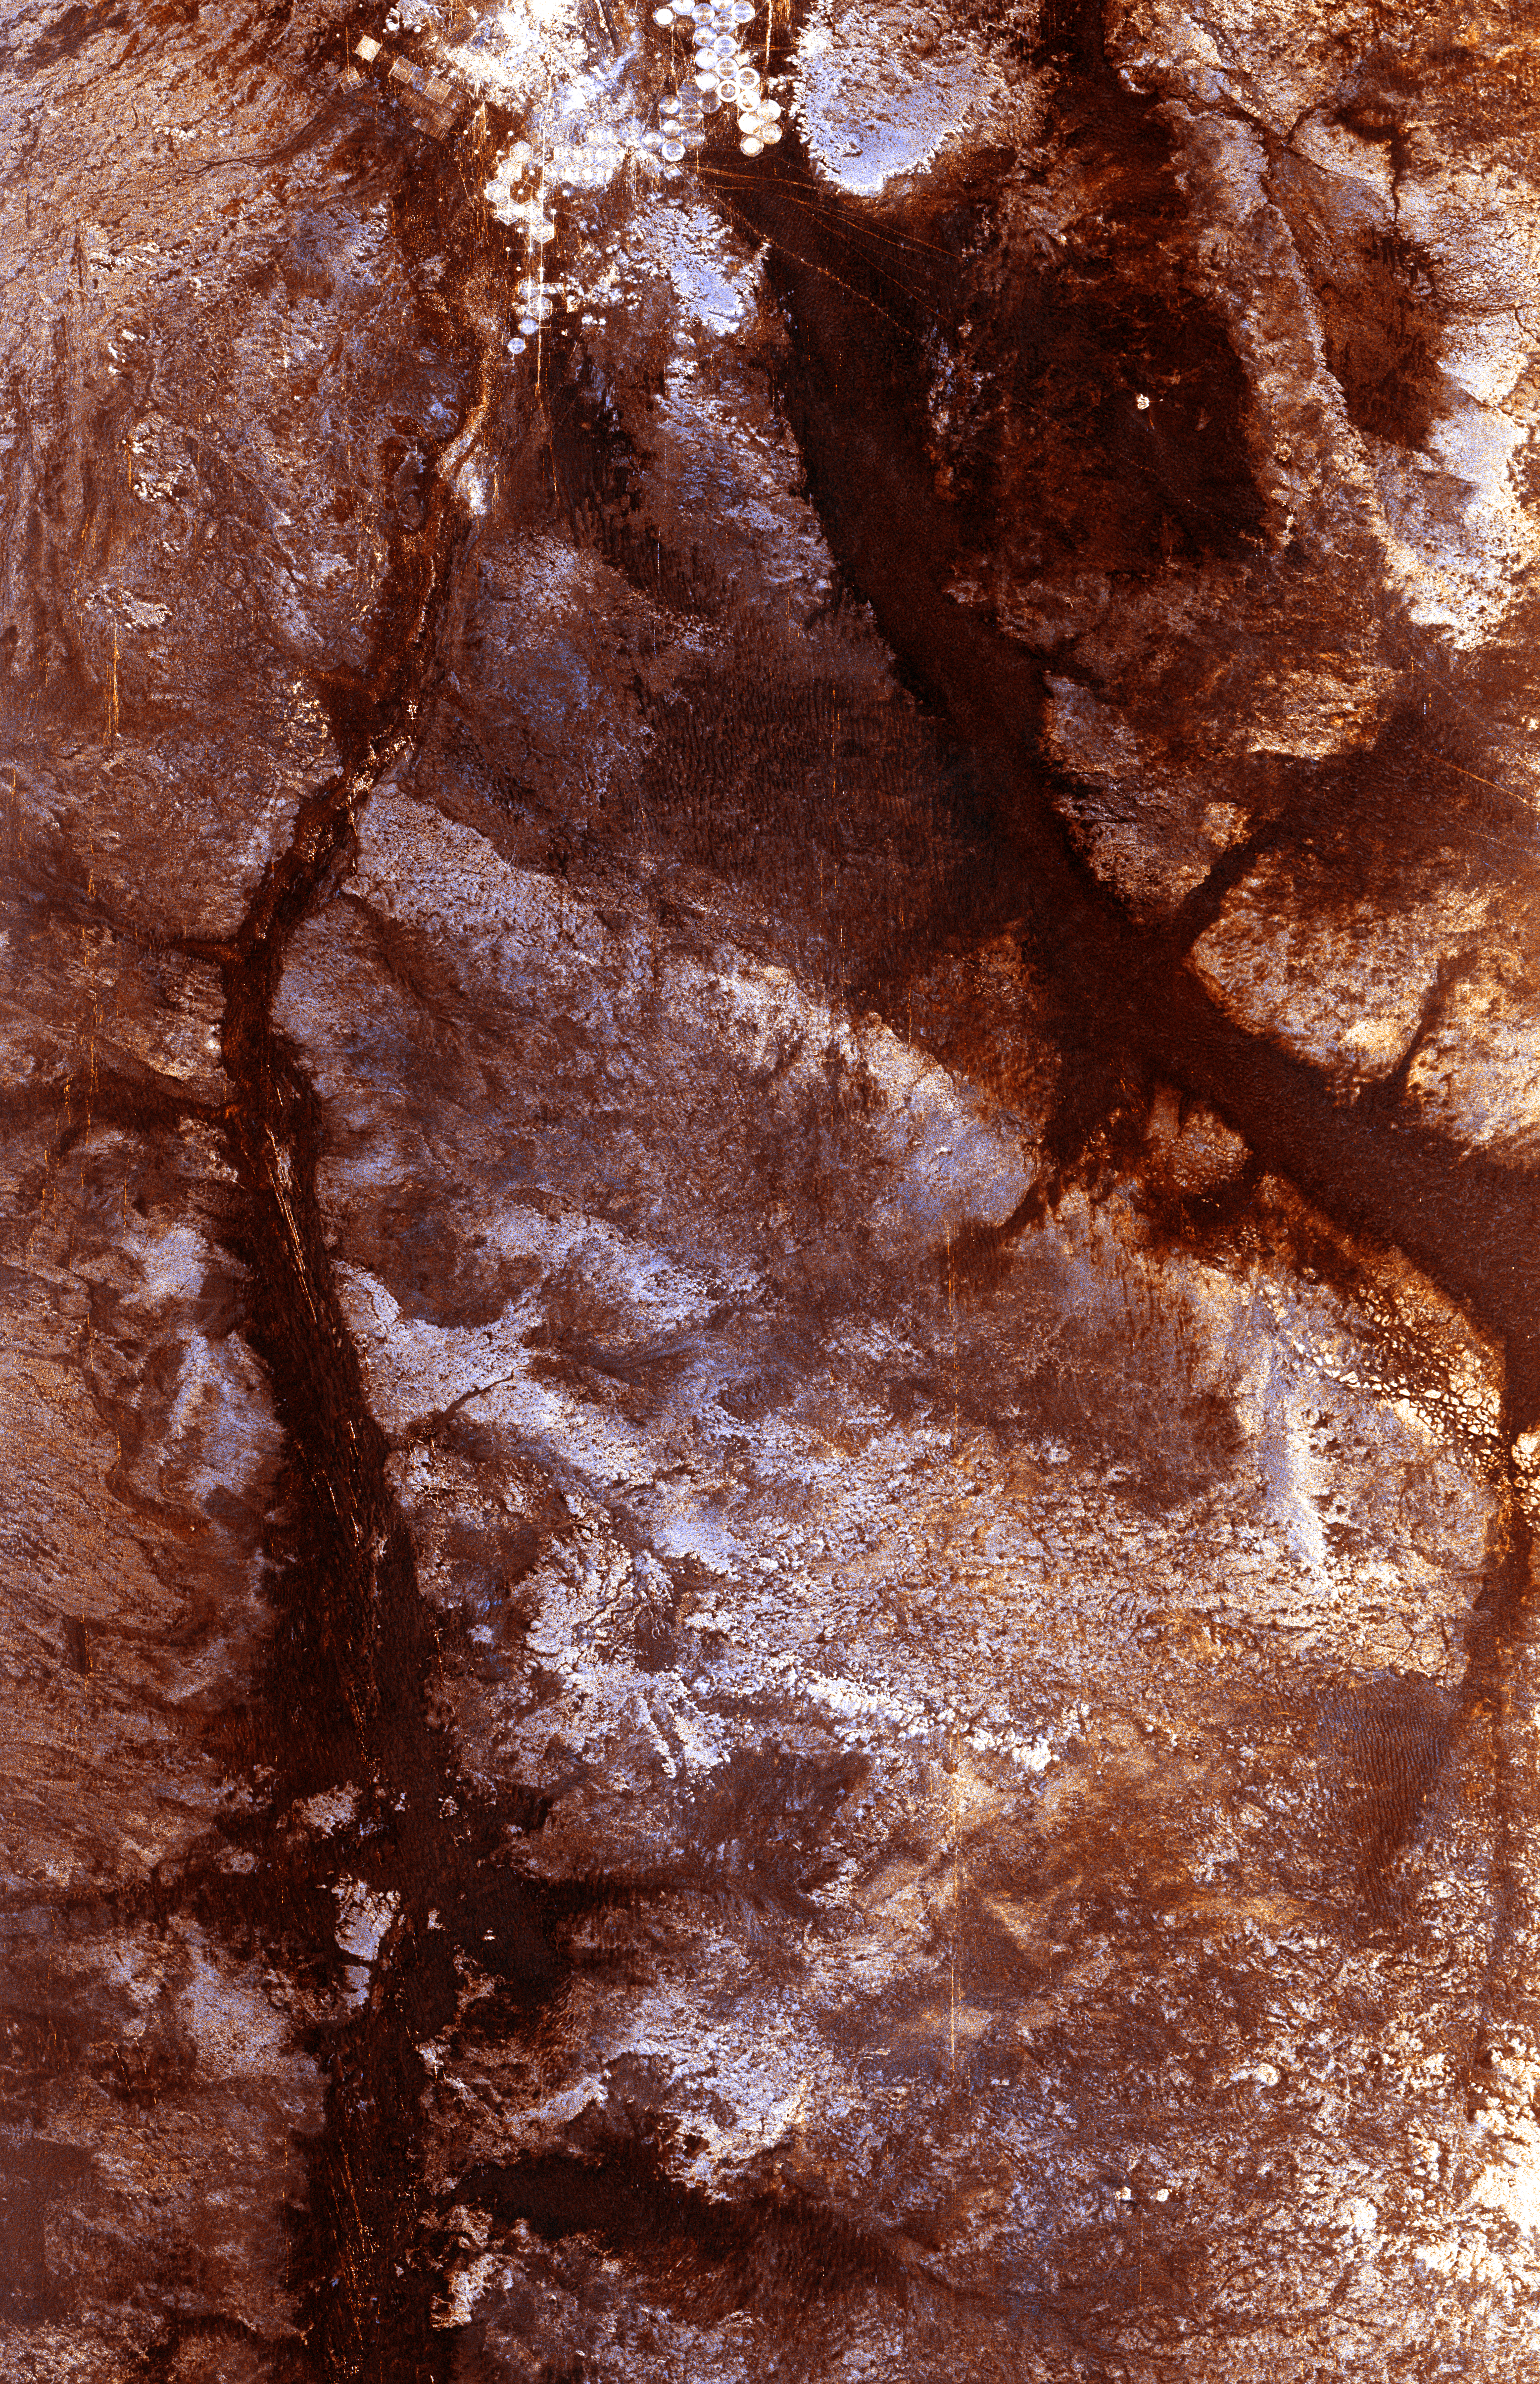

Space Radar Image of Wadi Kufra, Libya

The ability of a sophisticated radar instrument to image large regions of the world from space, using different frequencies that can penetrate dry sand cover, produced the discovery in this image: a previously unknown branch of an ancient river, buried under thousands of years of windblown sand in a region of the Sahara Desert in North Africa. This area is near the Kufra Oasis in southeast Libya, centered at 23.3 degrees north latitude, 22.9 degrees east longitude. The image was acquired by the Spaceborne Imaging Radar-C/X-band Synthetic Aperture (SIR-C/X-SAR) imaging radar when it flew aboard the space shuttle Endeavour on its 60th orbit on October 4, 1994. This SIR-C image reveals a system of old, now inactive stream valleys, called “paleodrainage systems,

Credit: NASA/JPL